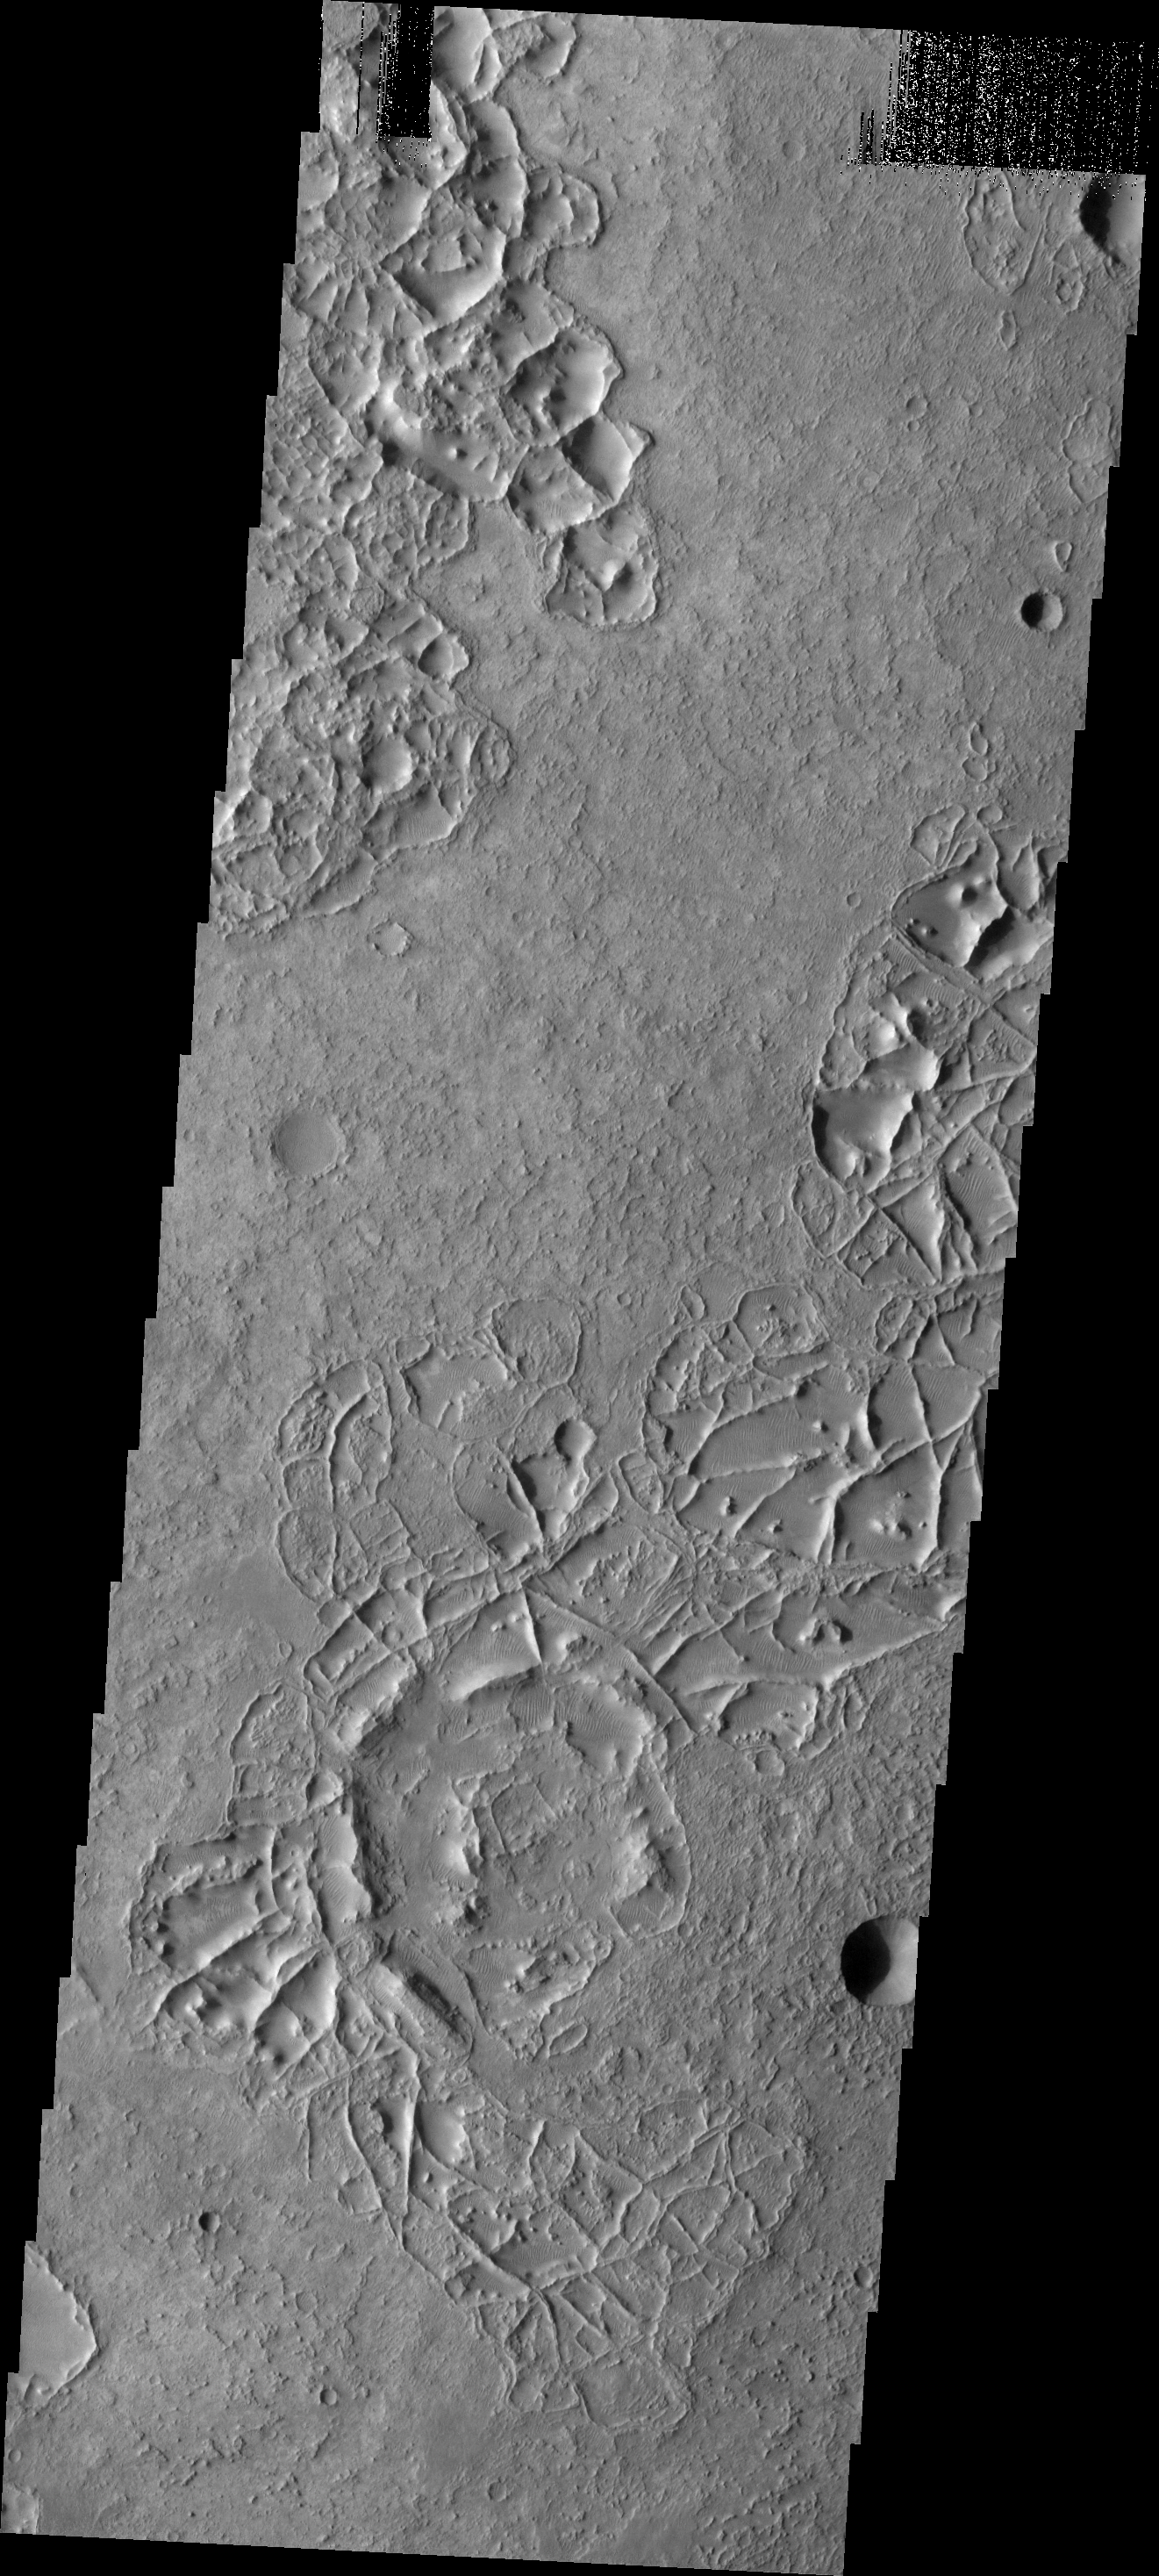

More Ridges

The small, linear ridges in this image are located on the floor of an unnamed crater in Noachis Terra.

Image information: VIS instrument. Latitude -23.7N, Longitude 9.2E. 18 meter/pixel resolution.

Please see the THEMIS Data Citation Note for details on crediting THEMIS images.

Note: this THEMIS visual image has not been radiometrically nor geometrically calibrated for this preliminary release. An empirical correction has been performed to remove instrumental effects. A linear shift has been applied in the cross-track and down-track direction to approximate spacecraft and planetary motion. Fully calibrated and geometrically projected images will be released through the Planetary Data System in accordance with Project policies at a later time.

NASA’s Jet Propulsion Laboratory manages the 2001 Mars Odyssey mission for NASA’s Office of Space Science, Washington, D.C. The Thermal Emission Imaging System (THEMIS) was developed by Arizona State University, Tempe, in collaboration with Raytheon Santa Barbara Remote Sensing. The THEMIS investigation is led by Dr. Philip Christensen at Arizona State University. Lockheed Martin Astronautics, Denver, is the prime contractor for the Odyssey project, and developed and built the orbiter. Mission operations are conducted jointly from Lockheed Martin and from JPL, a division of the California Institute of Technology in Pasadena.

Credit: NASA/JPL/ASU